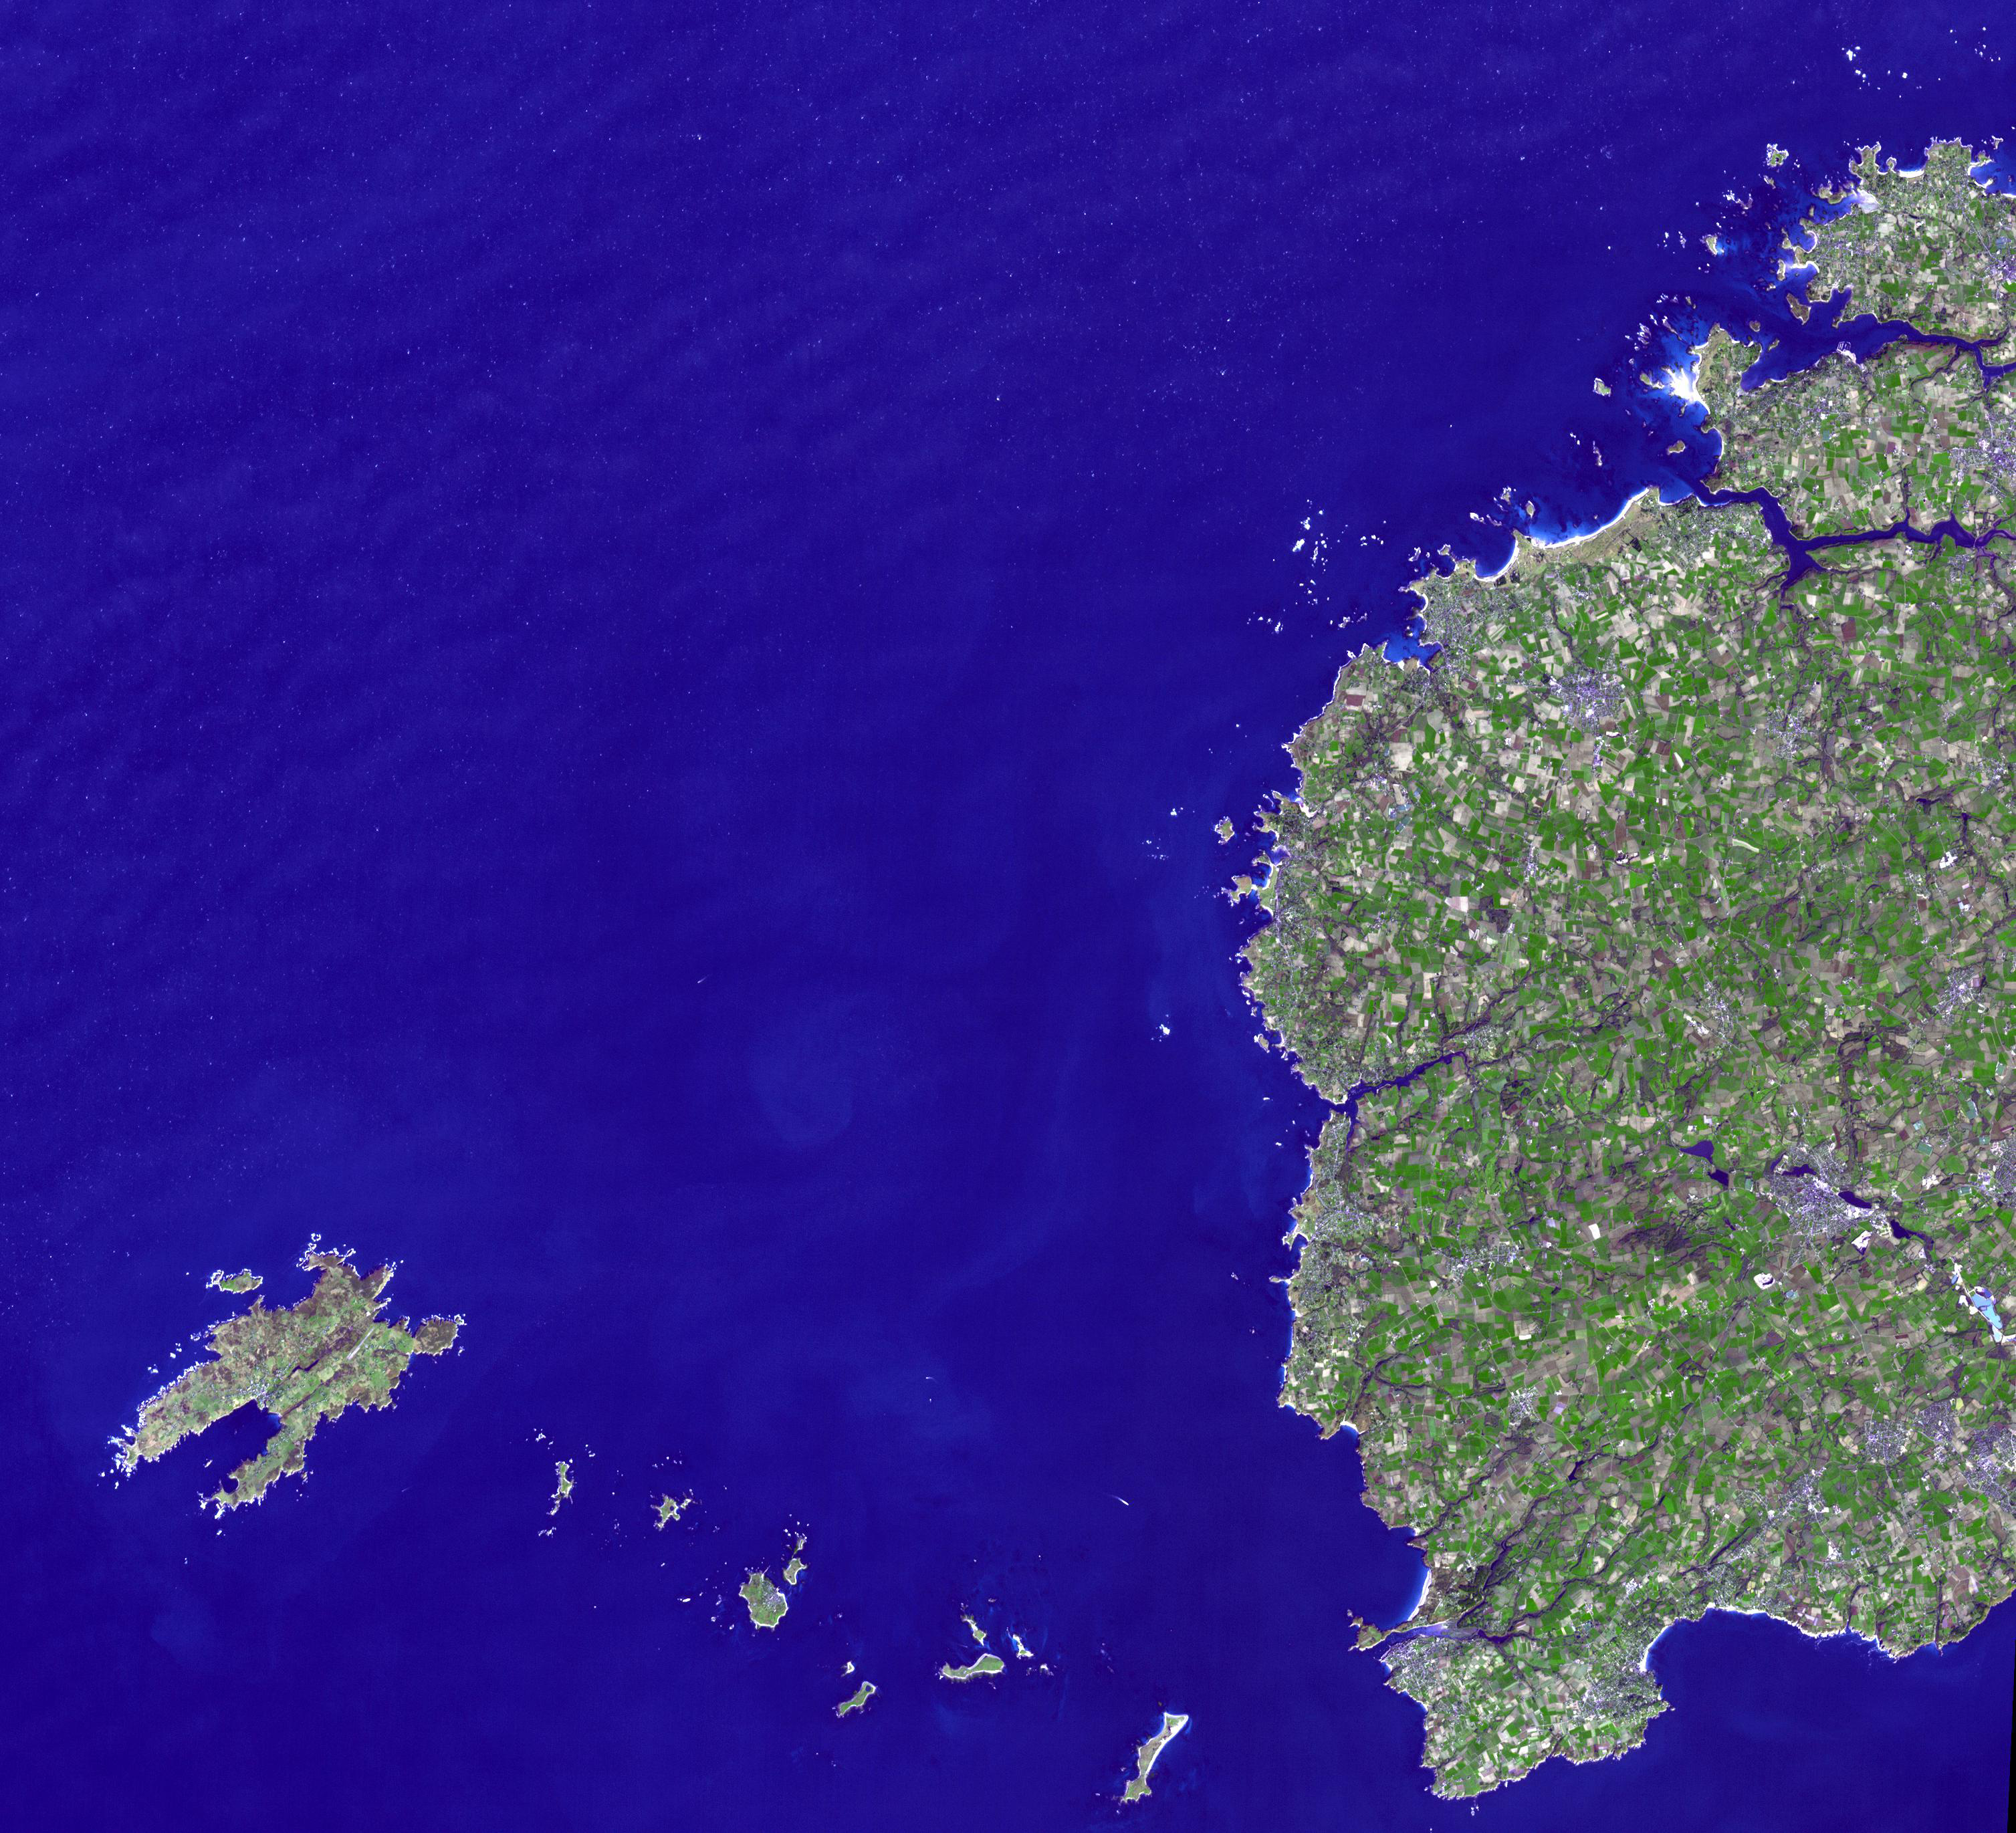

Brittany, France

Brittany is a cultural region in the northwest of France. Previously a kingdom, then a duchy, Brittany was united with France in 1532. A long history of human occupation extends to the Neolithic as evidenced by the presence of numerous megalithic constructions. The Romans called it Armorica; then for centuries after the 10th century it was allied sometimes with England, and sometimes with France. The western-most region, Leon, is part of Brittany that was once part of the six Celtic nations, where Breton is still spoken. Town names that begin with “Plou-” meaning parish in Breton, include Ploudalmezeau, Plourin, Plouarzel, Plouzane, Plougonvelin and Plougin. The northwestern-most point of metropolitan France is the Island of Ushant (Ile de Ouessant in French). The image was acquired February 16, 2008, covers an area of 15 by 42 km, and is located near 48.4 degrees north latitude, 4.7 degrees west longitude.

With its 14 spectral bands from the visible to the thermal infrared wavelength region and its high spatial resolution of 15 to 90 meters (about 50 to 300 feet), ASTER images Earth to map and monitor the changing surface of our planet. ASTER is one of five Earth-observing instruments launched Dec. 18, 1999, on Terra. The instrument was built by Japan’s Ministry of Economy, Trade and Industry. A joint U.S./Japan science team is responsible for validation and calibration of the instrument and data products.

The broad spectral coverage and high spectral resolution of ASTER provides scientists in numerous disciplines with critical information for surface mapping and monitoring of dynamic conditions and temporal change. Example applications are: monitoring glacial advances and retreats; monitoring potentially active volcanoes; identifying crop stress; determining cloud morphology and physical properties; wetlands evaluation; thermal pollution monitoring; coral reef degradation; surface temperature mapping of soils and geology; and measuring surface heat balance.

The U.S. science team is located at NASA’s Jet Propulsion Laboratory, Pasadena, Calif. The Terra mission is part of NASA’s Science Mission Directorate, Washington, D.C.

Credit: NASA/GSFC/METI/ERSDAC/JAROS, and U.S./Japan ASTER Science Team